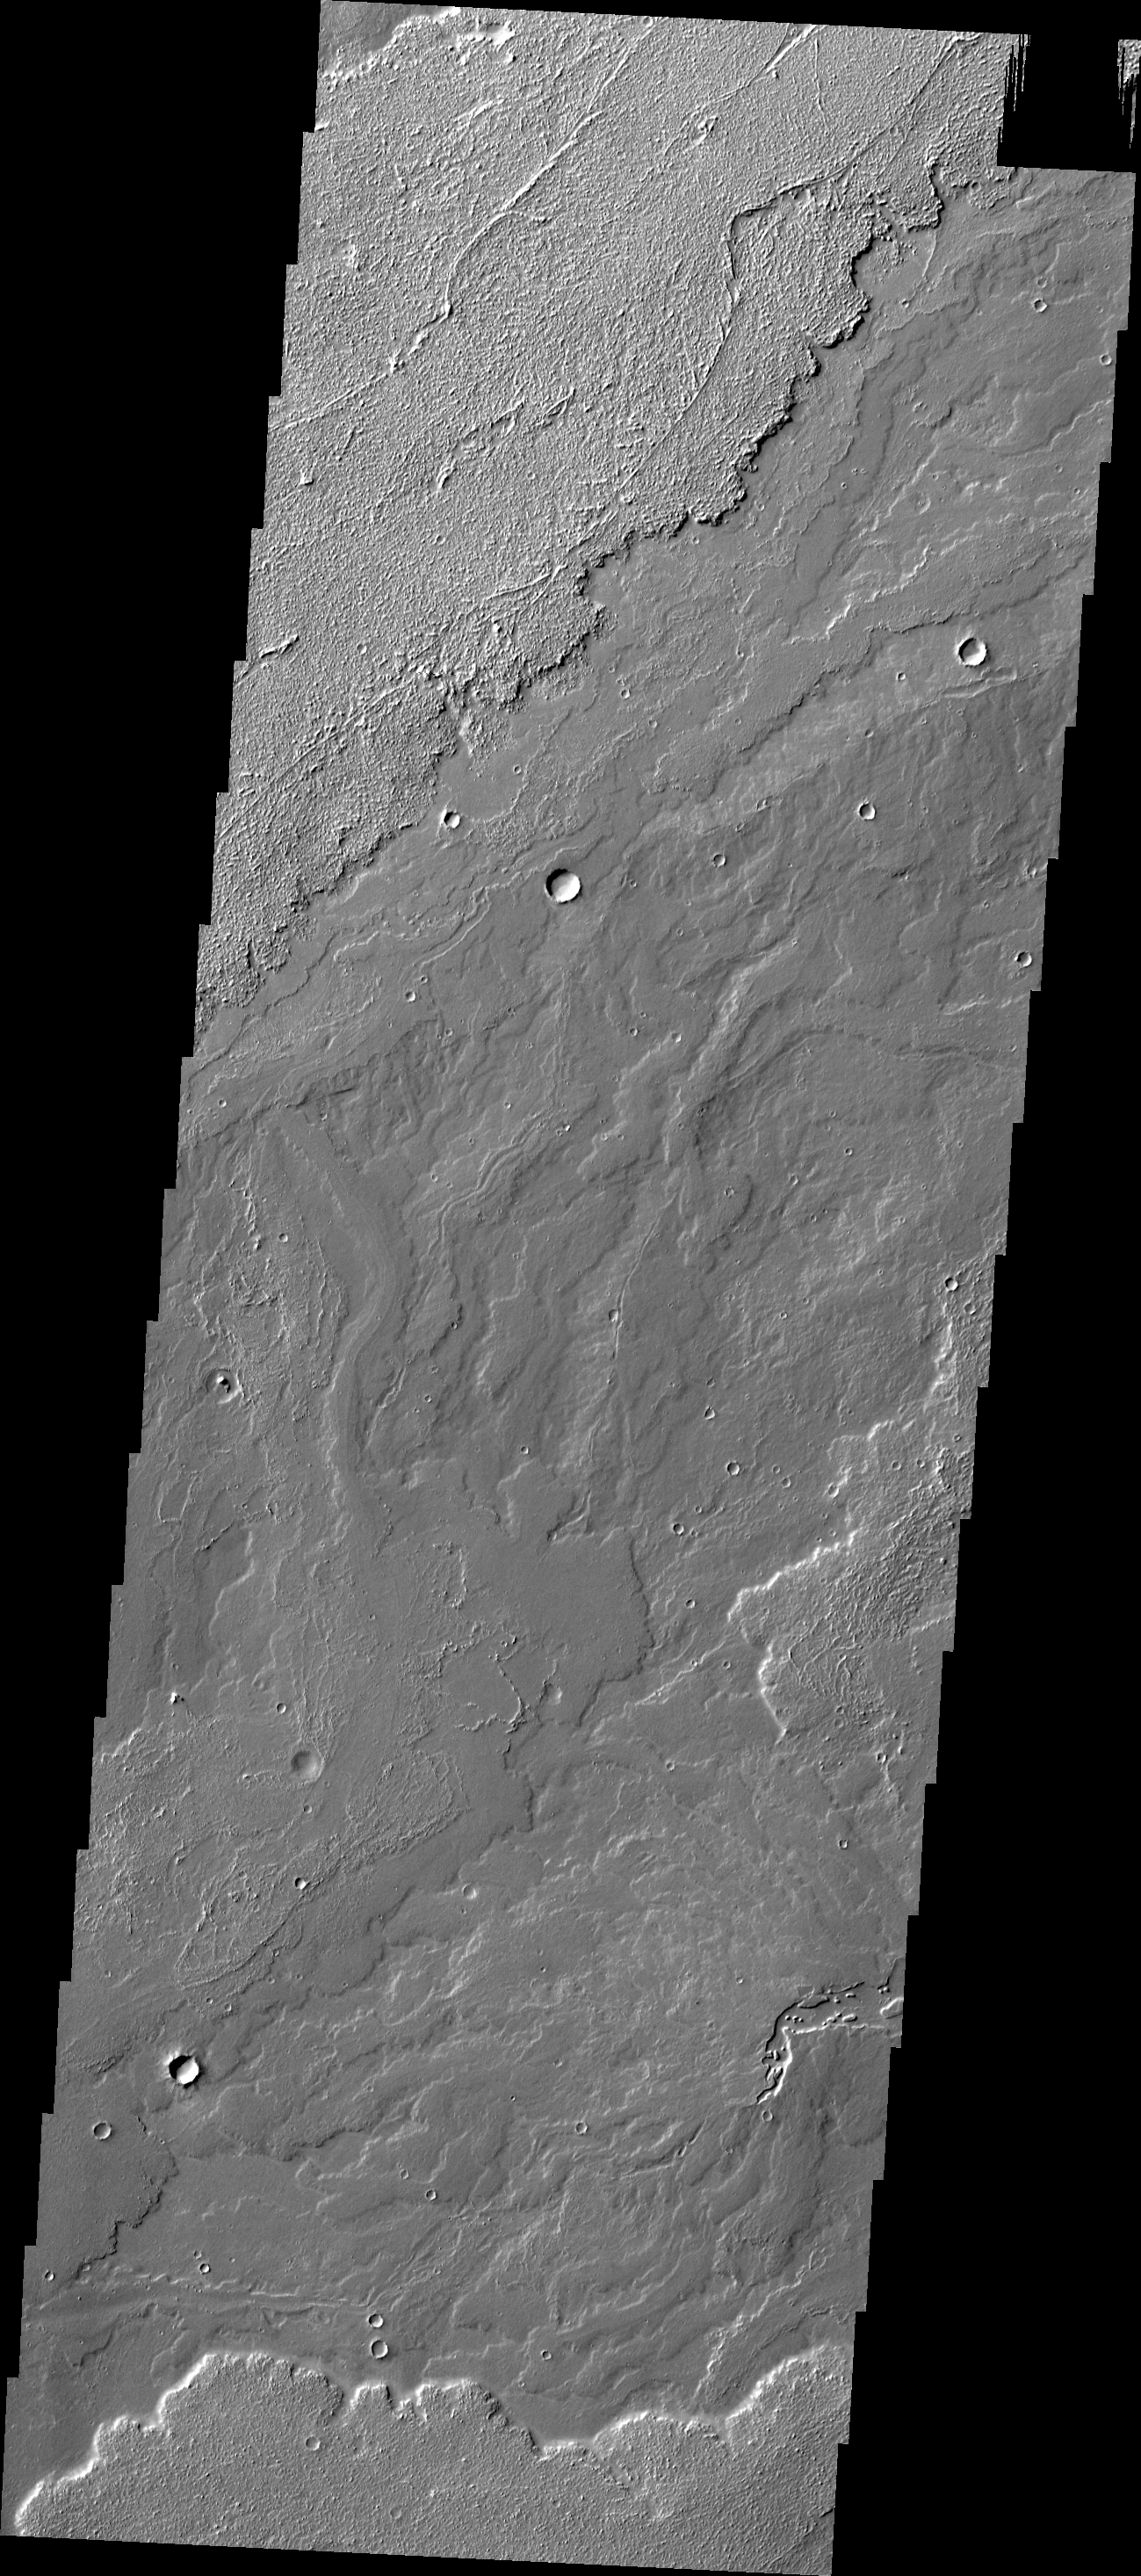

Daedalia Planum

This VIS image of Daedalia Planum shows various lava flows from Arsia Mons.

Credit: NASA/JPL/ASU